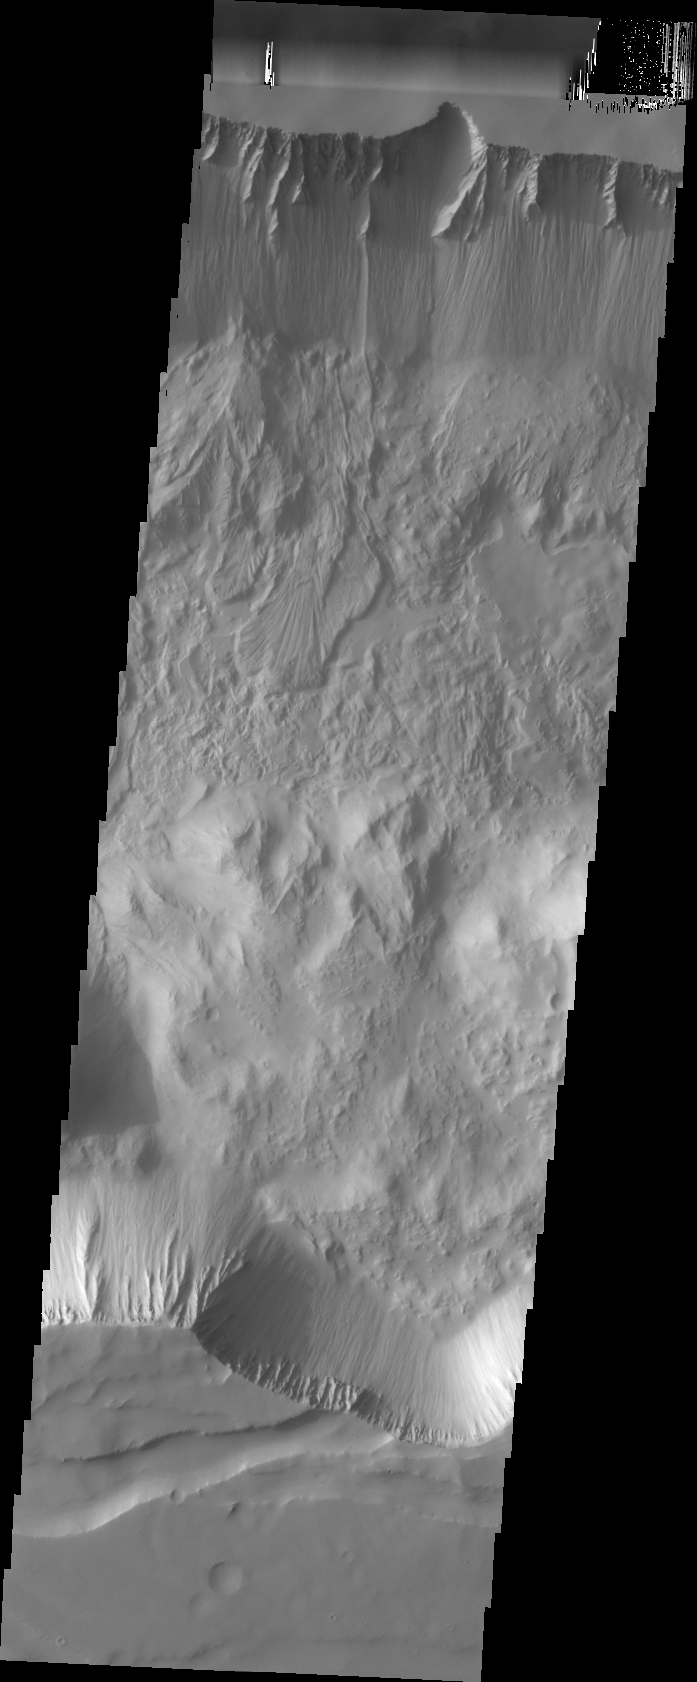

Tithonium Chasma

This image shows a landslide deposit on the floor of Tithonium Chasma.

Image information: VIS instrument. Latitude -4.7N, Longitude 274.5E. 36 meter/pixel resolution.

Please see the THEMIS Data Citation Note for details on crediting THEMIS images.

Note: this THEMIS visual image has not been radiometrically nor geometrically calibrated for this preliminary release. An empirical correction has been performed to remove instrumental effects. A linear shift has been applied in the cross-track and down-track direction to approximate spacecraft and planetary motion. Fully calibrated and geometrically projected images will be released through the Planetary Data System in accordance with Project policies at a later time.

NASA’s Jet Propulsion Laboratory manages the 2001 Mars Odyssey mission for NASA’s Office of Space Science, Washington, D.C. The Thermal Emission Imaging System (THEMIS) was developed by Arizona State University, Tempe, in collaboration with Raytheon Santa Barbara Remote Sensing. The THEMIS investigation is led by Dr. Philip Christensen at Arizona State University. Lockheed Martin Astronautics, Denver, is the prime contractor for the Odyssey project, and developed and built the orbiter. Mission operations are conducted jointly from Lockheed Martin and from JPL, a division of the California Institute of Technology in Pasadena.

Credit: NASA/JPL/ASU